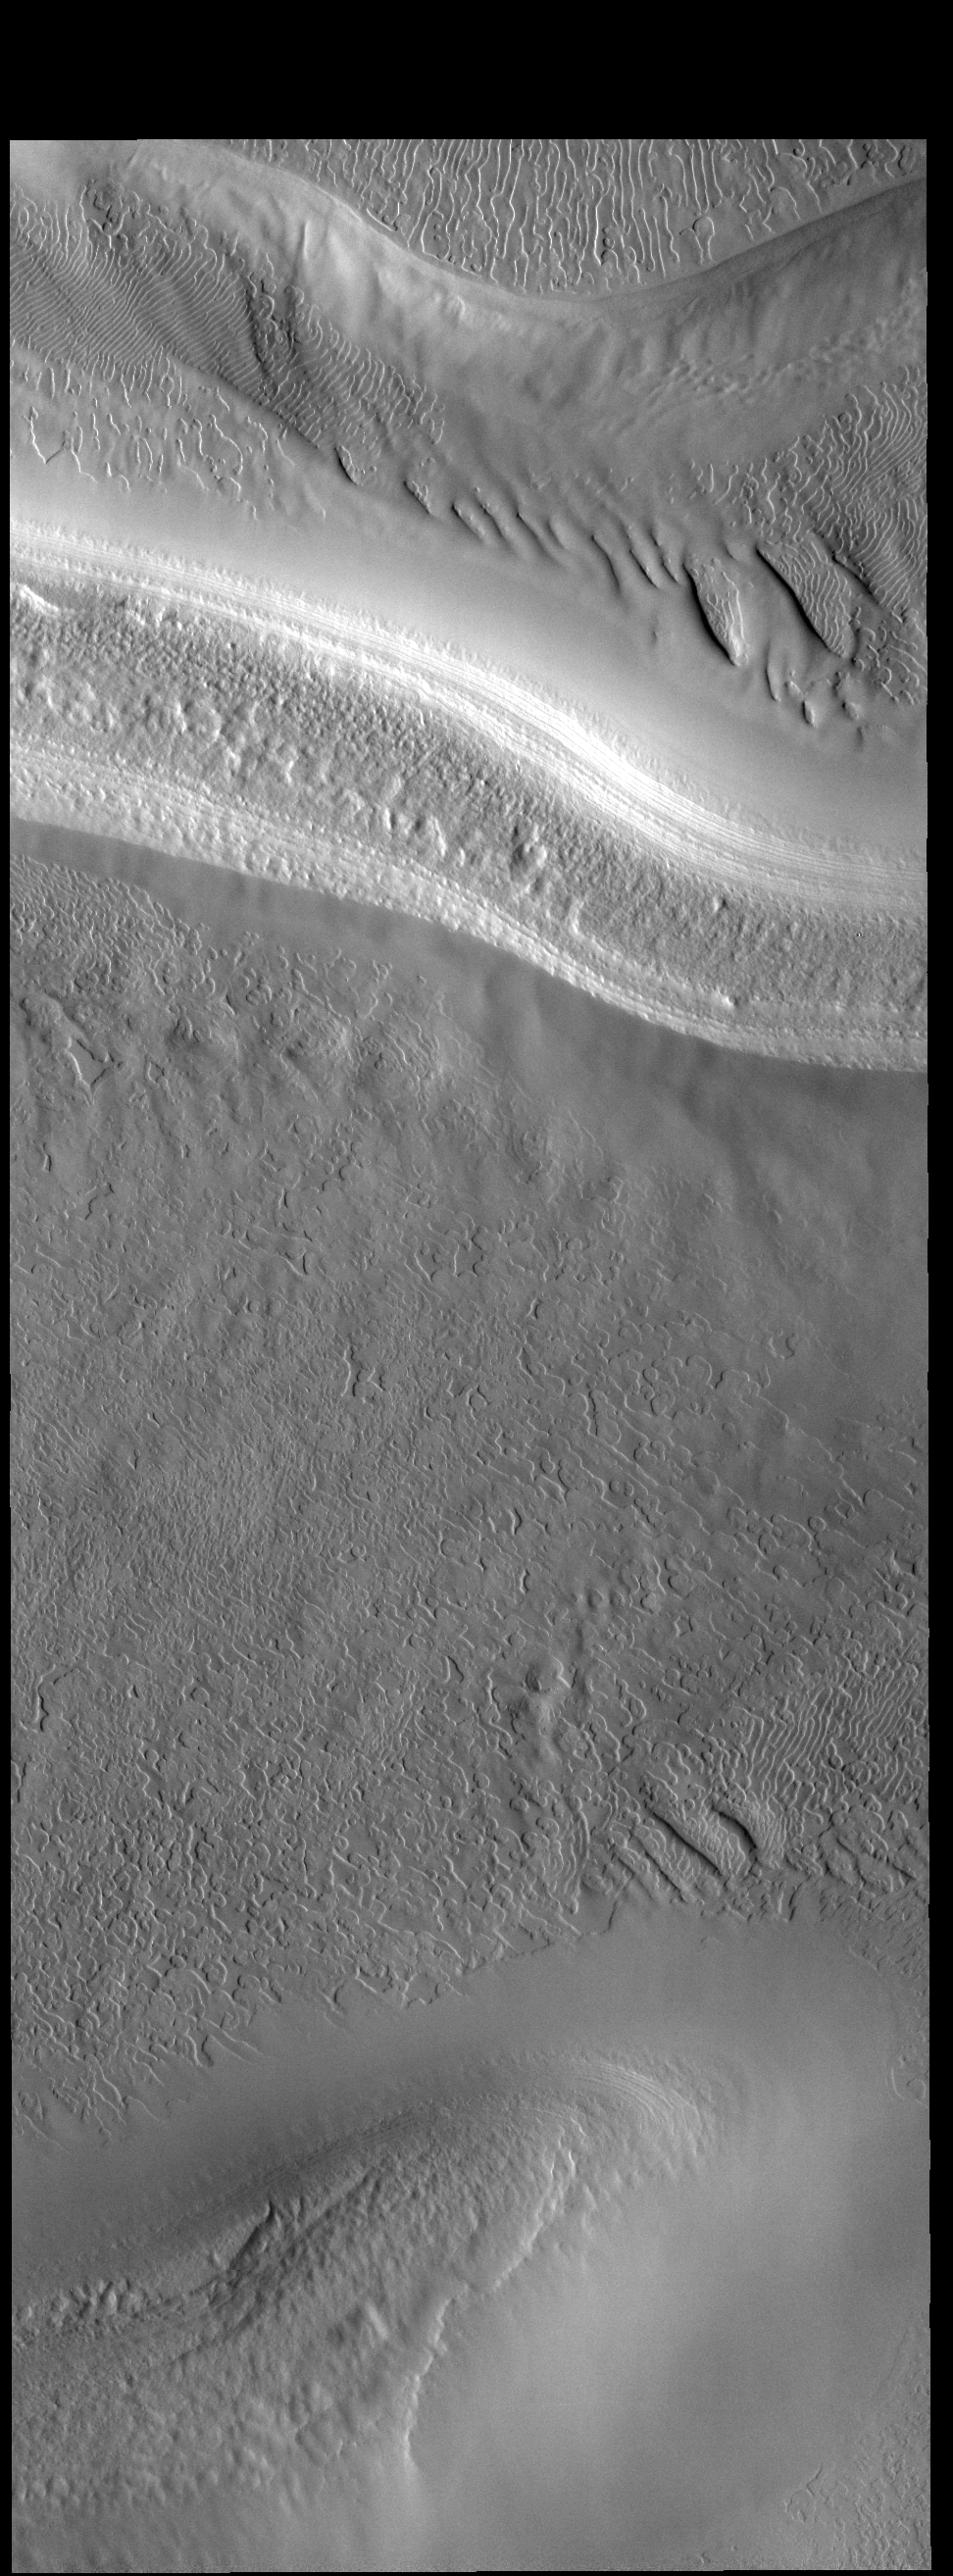

South Polar Cap

This VIS image illustrates the complex surface of the polar cap, featuring not just different surface textures, but ridges and valleys as well.

Credit: NASA/JPL-Caltech/ASU